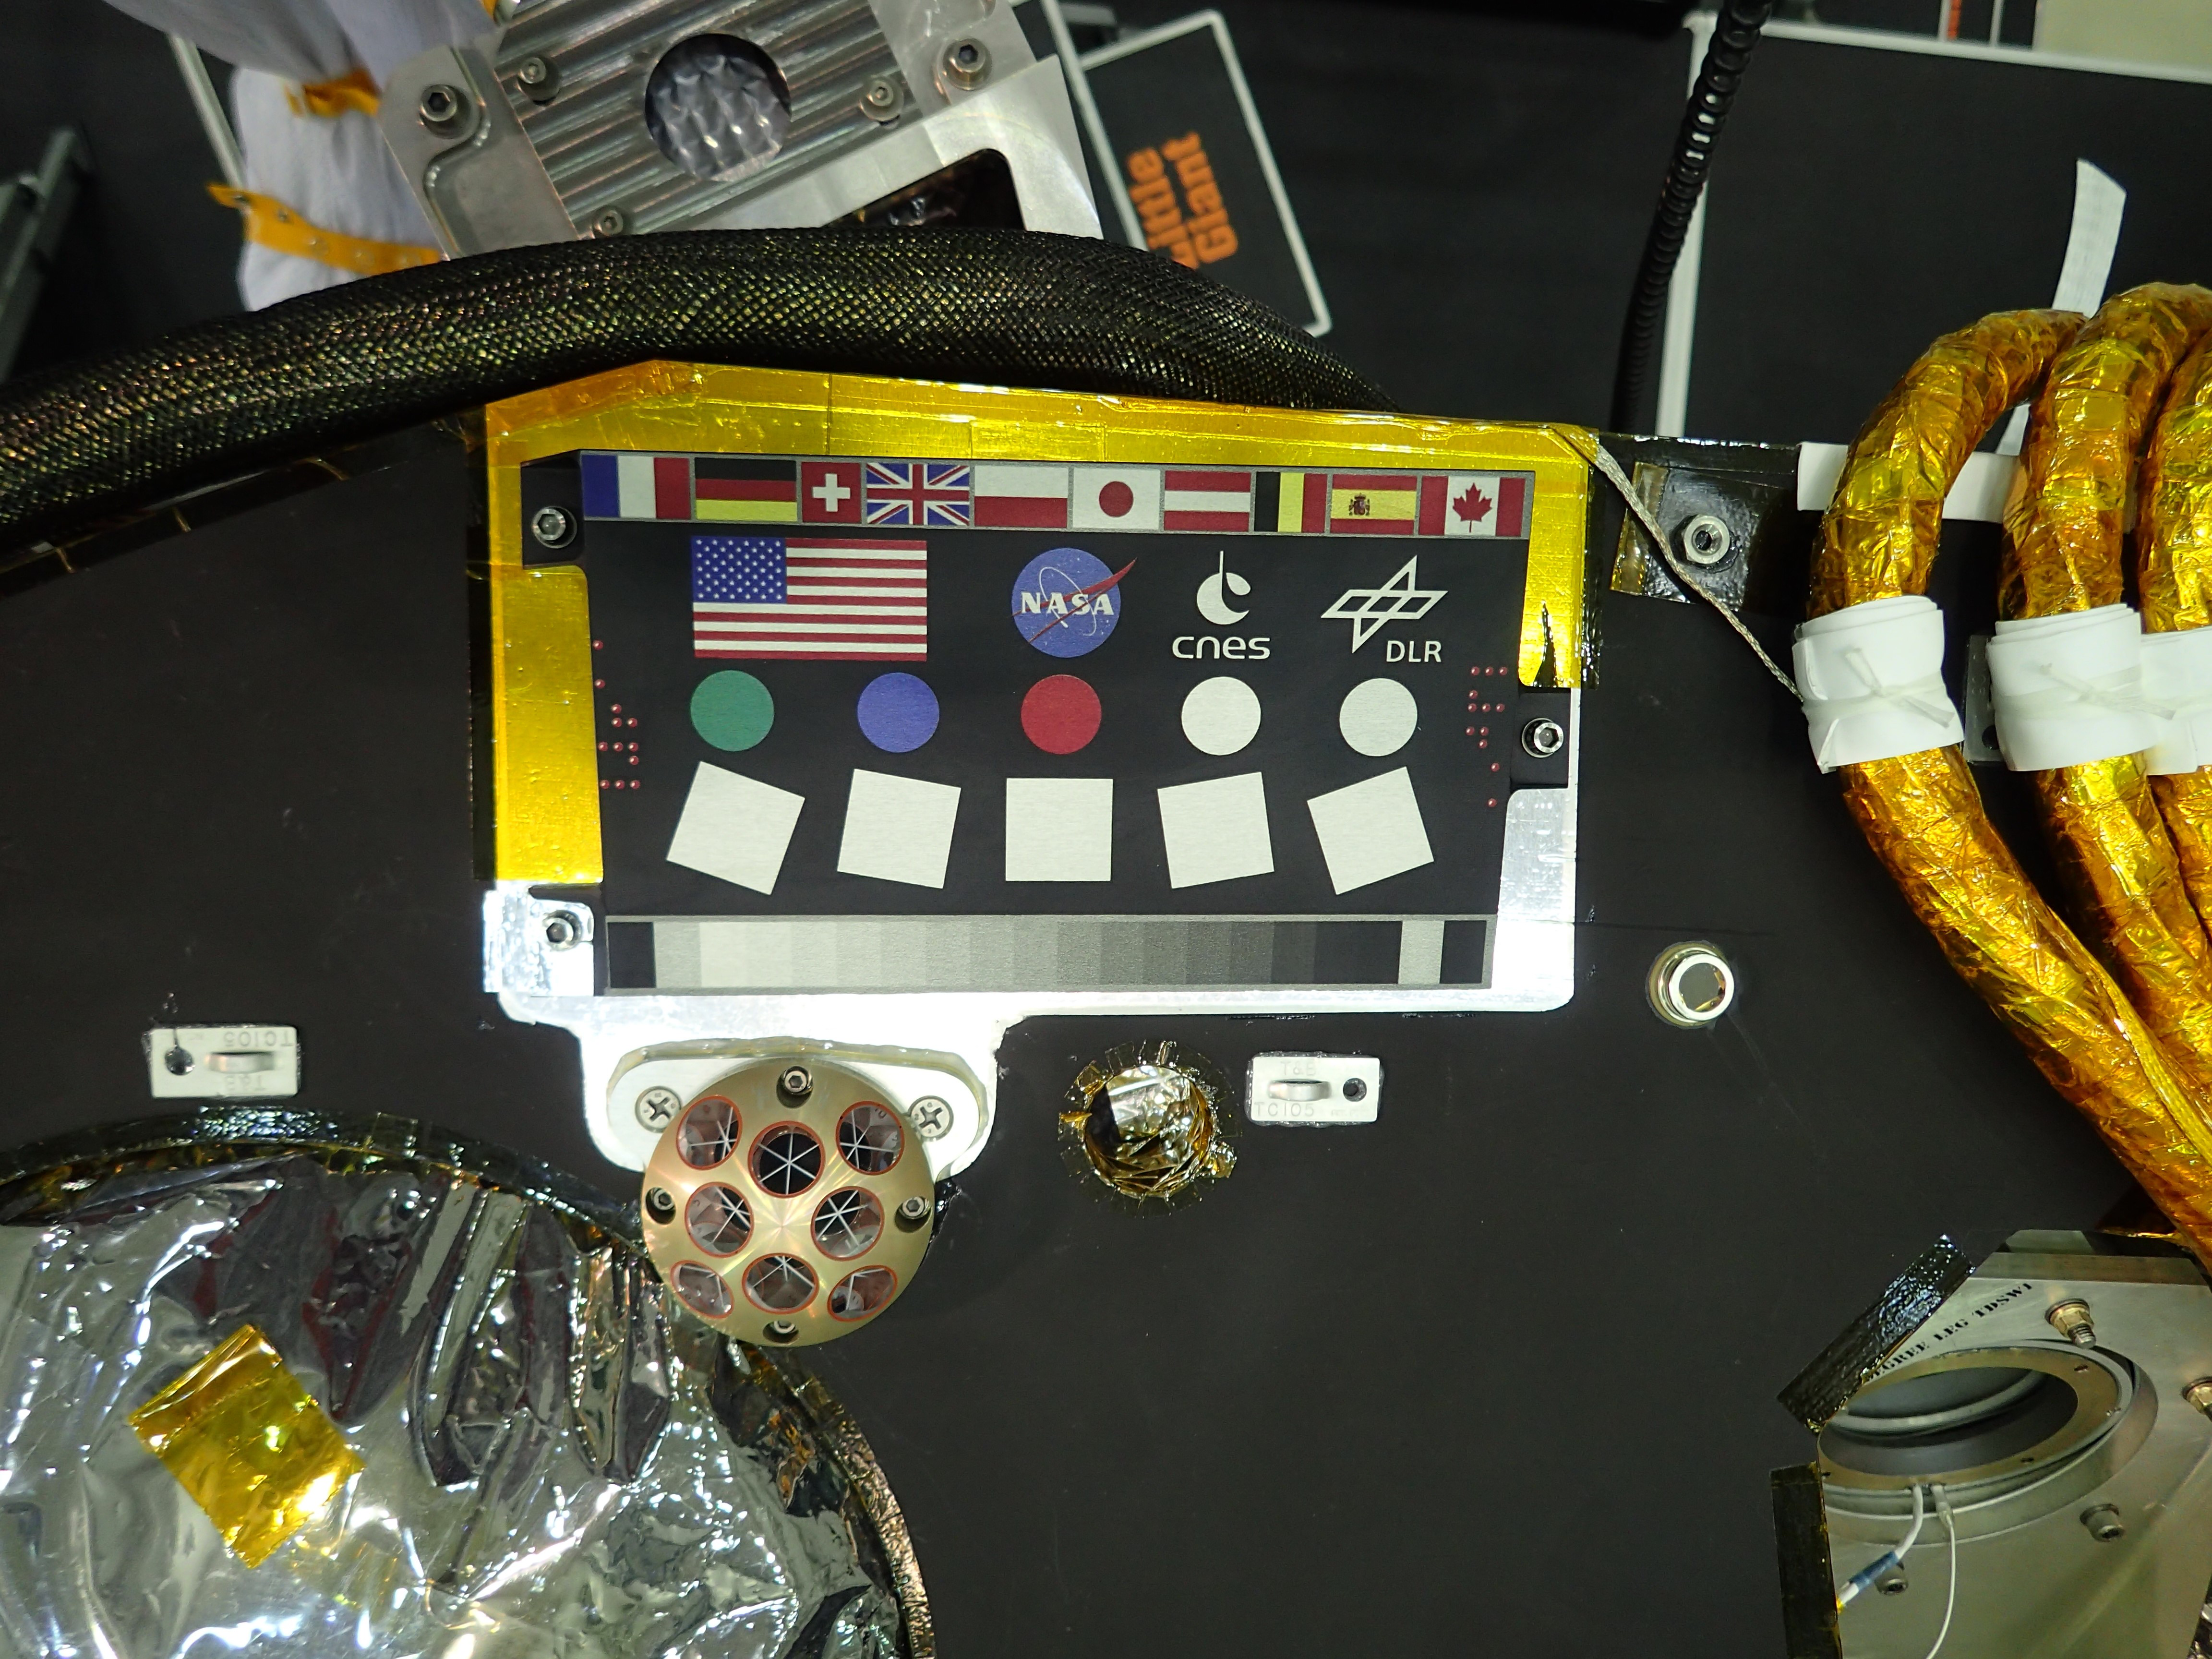

InSight Camera Calibration Target, Laser Retroreflector, and Microchip

A camera calibration target sits on the deck of the NASA’s InSight lander, adorned with the flags of the countries participating in the mission.

The target, which will be viewed by InSight’s cameras, provides a variety of colors and shapes to help calibrate the lander’s cameras. It also shows off international flags representing the agencies, institutions and participating scientists of the mission as of late 2014 (since that time, Italy has contributed an experiment). In the second row are the United States flag and the logos of NASA, the French space agency CNES, which provided InSight’s seismometer; and the German Aerospace Center DLR, which provided InSight’s heat flow probe.

Below the target in the photo is an Italian experiment called the Laser Retroreflector for InSight (LaRRI). LaRRI is the small, copper-colored dome covered with circles just below the calibration target; it won’t actually play a role in InSight’s mission. The national space agency of Italy (ASI, for Agenzia Spaziale Italiana) provided LaRRI to be used by a possible future Mars orbiter mission with a laser altimeter making extremely precise measurements of the lander’s location for fundamental physics studies and precision cartography.

A microchip bearing the names of nearly a million members of the public is visible in this image to the right of the calibration target. A second microchip with more than a million additional names was added after this photo was taken.

JPL, a division of Caltech in Pasadena, California, manages the InSight Project for NASA’s Science Mission Directorate, Washington. Lockheed Martin Space, Denver, built the spacecraft. InSight is part of NASA s Discovery Program, which is managed by NASA’s Marshall Space Flight Center in Huntsville, Alabama.

Credit: NASA/JPL-Caltech/Lockheed Martin Space